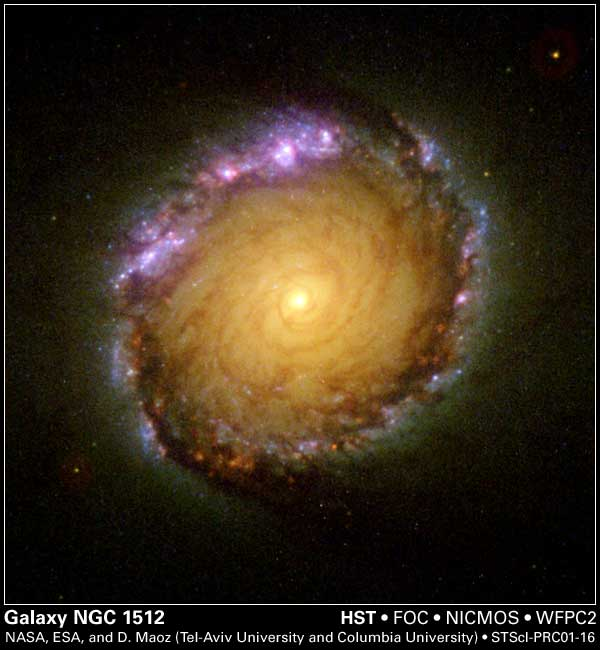

Galaxy NGC 1512

A rainbow of colors is captured in the center of a magnificent barred spiral galaxy, as witnessed by the three cameras of NASA’s Hubble Space Telescope.

The color-composite image of the galaxy NGC 1512 was created from seven images taken with the JPL-designed and built Wide Field and Planetary Camera 2 (WFPC-2), along with the Faint Object Camera and the Near Infrared Camera and Multi-Object Spectrometer. Hubble’s unique vantage point high above the atmosphere allows astronomers to see objects over a broad range of wavelengths from the ultraviolet to the infrared and to detect differences in the regions around newly born stars.

The new image is online at http://hubblesite.org/newscenter/archive/releases/2001/16/.

The image reveals a stunning 2,400 light-year-wide circle of infant star clusters in the center of NGC 1512. Located 30 million light-years away in the southern constellation of Horologium, NGC 1512 is a neighbor of our Milky Way galaxy.

With the Hubble data, a team of Israeli and American astronomers performed one of the broadest, most detailed studies ever of such star-forming regions. Results will appear in the June issue of the Astronomical Journal. The team includes Dr. Dan Maoz, Tel-Aviv University, Israel and Columbia University, New York, N.Y.; Dr. Aaron J. Barth, Harvard-Smithsonian Center for Astrophysics, Cambridge, Mass.; Dr. Luis C. Ho, The Observatories of the Carnegie Institution of Washington; Dr. Amiel Sternberg, Tel-Aviv University, Israel; and Dr. Alexei V. Filippenko, University of California, Berkeley.

The Space Telescope Science Institute, Baltimore, Md., manages space operations for the Hubble Space Telescope for NASA’s Office of Space Science, Washington, D.C. The Institute is operated by the Association of Universities for Research in Astronomy Inc., for NASA under contract with NASA’s Goddard Space Flight Center, Greenbelt, Md. The Hubble Space Telescope is a project of international cooperation between NASA and the European Space Agency. JPL is a division of the California Institute of Technology in Pasadena.

Credit: NASA/Space Telescope Science Institute